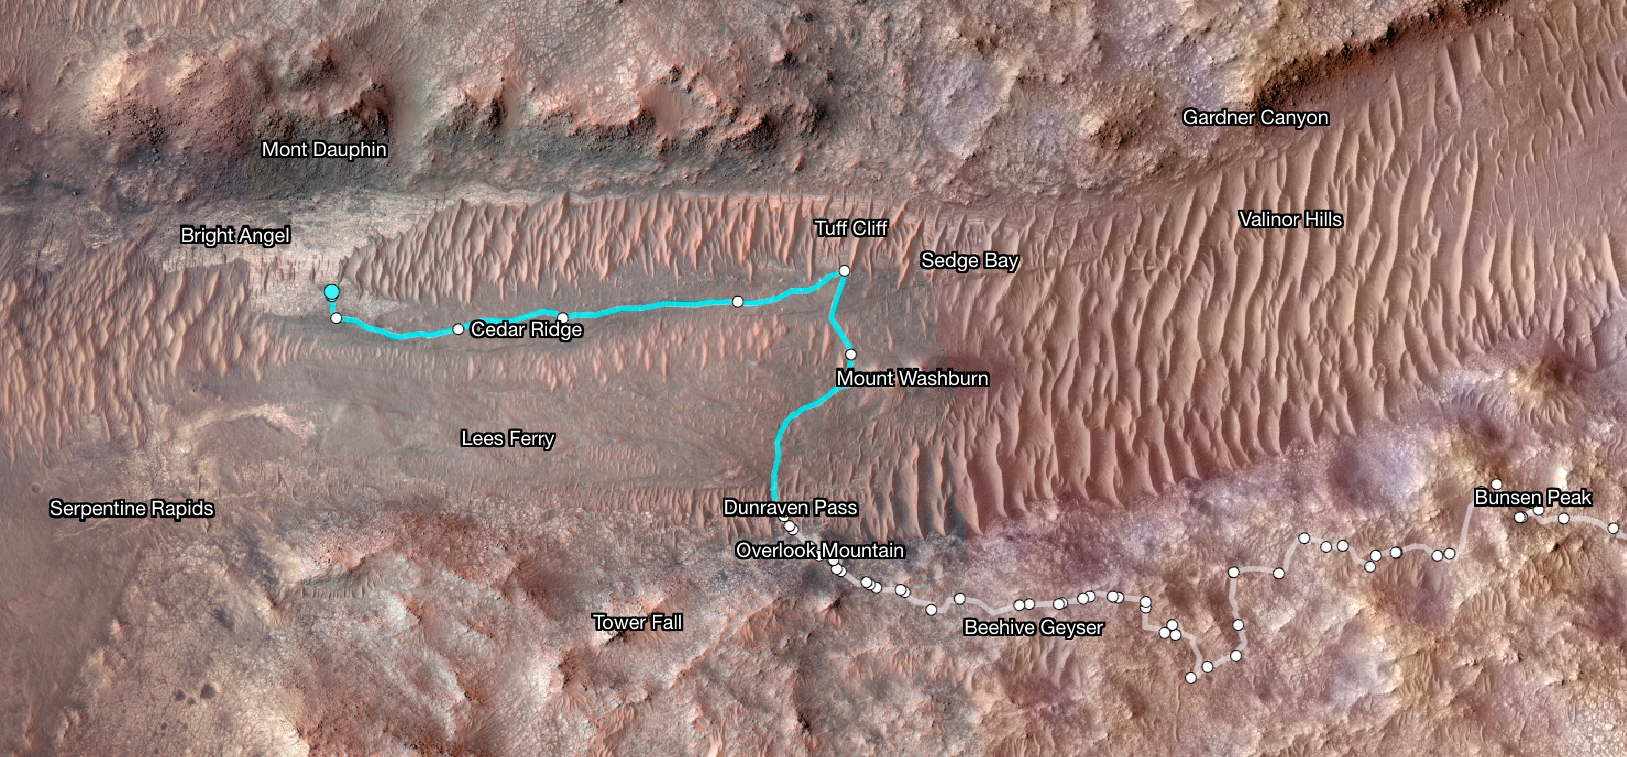

Perseverance’s Path to ‘Bright Angel’ in Mars’ Jezero Crater

Superimposed on an image taken by the HiRISE camera aboard NASA’s Mars Reconnaissance Orbiter, this map shows the path taken by the agency’s Perseverance Mars rover between Jan. 31, 2024, and June 11, shortly after it arrived at a geologic area of interest the science team calls “Bright Angel.”

The route where the rover paralleled the Neretva Vallis river channel is depicted in white. The portion of the route where the rover was inside the river channel is depicted in pale blue. The dots along the white line signify locations where the rover stopped after completing a traverse.

The University of Arizona, in Tucson, operates HiRISE, which was built by BAE Systems, in Boulder, Colorado. JPL manages the Mars Reconnaissance Orbiter Project for NASA’s Science Mission Directorate, Washington.

A key objective for Perseverance’s mission on Mars is astrobiology, including the search for signs of ancient microbial life. The rover will characterize the planet’s geology and past climate, pave the way for human exploration of the Red Planet, and be the first mission to collect and cache Martian rock and regolith (broken rock and dust).

Subsequent NASA missions, in cooperation with ESA (European Space Agency), would send spacecraft to Mars to collect these sealed samples from the surface and return them to Earth for in-depth analysis.

NASA’s Jet Propulsion Laboratory, which is managed for the agency by Caltech in Pasadena, California, built and manages operations of the Perseverance rover.

Credit: NASA/JPL-Caltech/University of Arizona